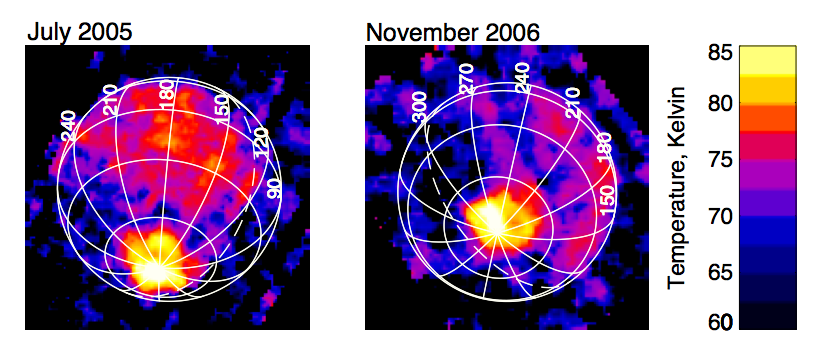

Enceladus Keeps the Home Fires Burning

On Nov. 9, 2006, Cassini’s composite infrared spectrometer captured its first view of the infrared heat radiation emanating from the “tiger stripe” fractures at the south pole of Saturn’s moon Enceladus (right) since the discovery of the hot spot 16 months earlier (left).

The original discovery was made just before a close flyby of Enceladus on July 14, 2005, and coincided with the discovery of plumes of water-rich gas and ice particles jetting out of the tiger stripes. However, the spacecraft’s orbit did not provide any good views of the south pole for follow-up observations until November 2006. The new observations were made from a range of 110,000 kilometers (68,350 miles), slightly more distant than the 80,000-kilometer range (49,700 miles) of the original observations.

Comparison of the two images shows that the south polar region continues to be active, and the distribution of temperatures there has changed little in 16 months. The distribution of heat radiation suggests that most or all of the south polar heat comes from the tiger stripes themselves, though the individual stripes are not resolved at the approximate 30-kilometer (19-mile) spatial resolution of these images.

The images show the intensity of heat radiation in the 10- to 16-micron wavelength range, translated into temperature and displayed in false color. Peak south polar temperature on both dates reached about 85 Kelvin (minus 306 degrees Fahrenheit), averaged over the 30-kilometer (19-mile) spatial resolution of the data. However, the variation in brightness with wavelength, which is also measured by the composite infrared spectrometer, reveals that the warm region includes small areas, possibly zones a few 100 meters (320 feet) wide along the length of the tiger stripes, that are at higher temperatures, reaching at least 130 Kelvin (minus 225 degrees Fahrenheit) and perhaps much warmer still. While the south polar tiger stripes are almost certainly heated by energy from the moon’s interior, daytime regions at low latitudes are warmed by sunlight to temperatures in the high 70s Kelvin (about minus 320 degrees Fahrenheit).

The white numbers on the images show west longitudes on Enceladus, which is 500 kilometers (310 miles) in diameter. The dashed line shows the terminator, the boundary between day and night. The blotchy appearance of the cooler regions away from the south pole, and of the sky beyond the globe of Enceladus, is an artifact resulting from the fact that apart from the polar hot spot, the composite infrared spectrometer can barely detect the very faint heat radiation from this very cold moon.

The Cassini-Huygens mission is a cooperative project of NASA, the European Space Agency and the Italian Space Agency. The Jet Propulsion Laboratory, a division of the California Institute of Technology in Pasadena, manages the mission for NASA’s Science Mission Directorate, Washington, D.C. The Cassini orbiter was designed, developed and assembled at JPL. The composite infrared spectrometer team is based at NASA’s Goddard Space Flight Center, Greenbelt, Md.

Credit: NASA/JPL/GSFC/Southwest Research Institute